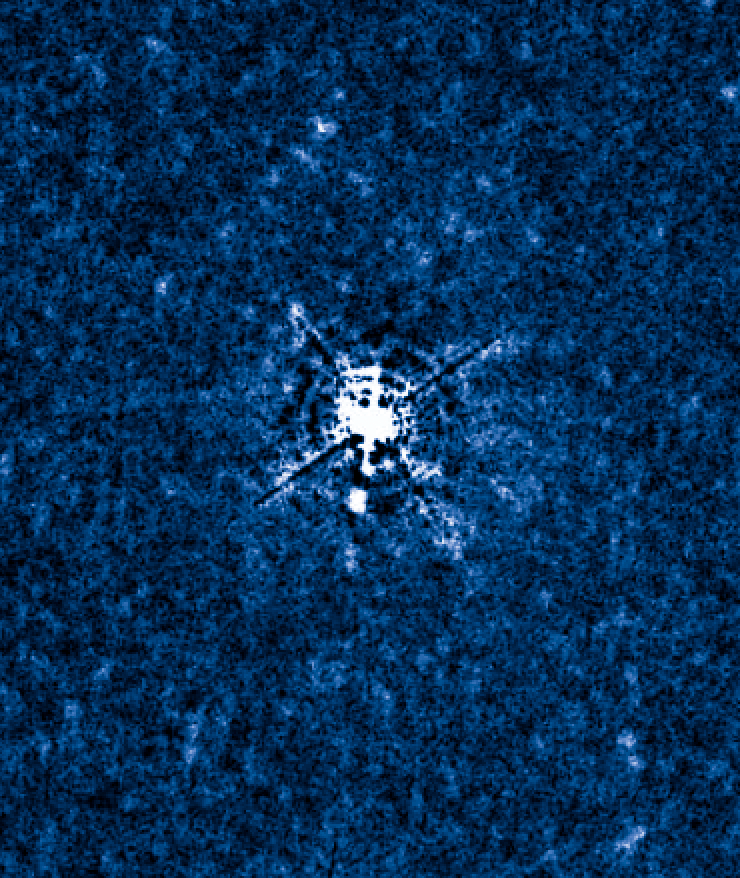

T Pyxidis Dec. 10, 2011

Object Name: T Pyx, T Pyxidis
Object Description: Recurrent Nova
Instrument: HST/WFC3 and HST/STIS
Filters: WFC3: F225W, F487N, F502N, F547M, F600LP, F656N, F658N, and FQ422M STIS: G430L and G750L

Credit: NASA, ESA, A. Crotts, J. Sokoloski, and H. Uthas (Columbia University), and S. Lawrence (Hofstra University)